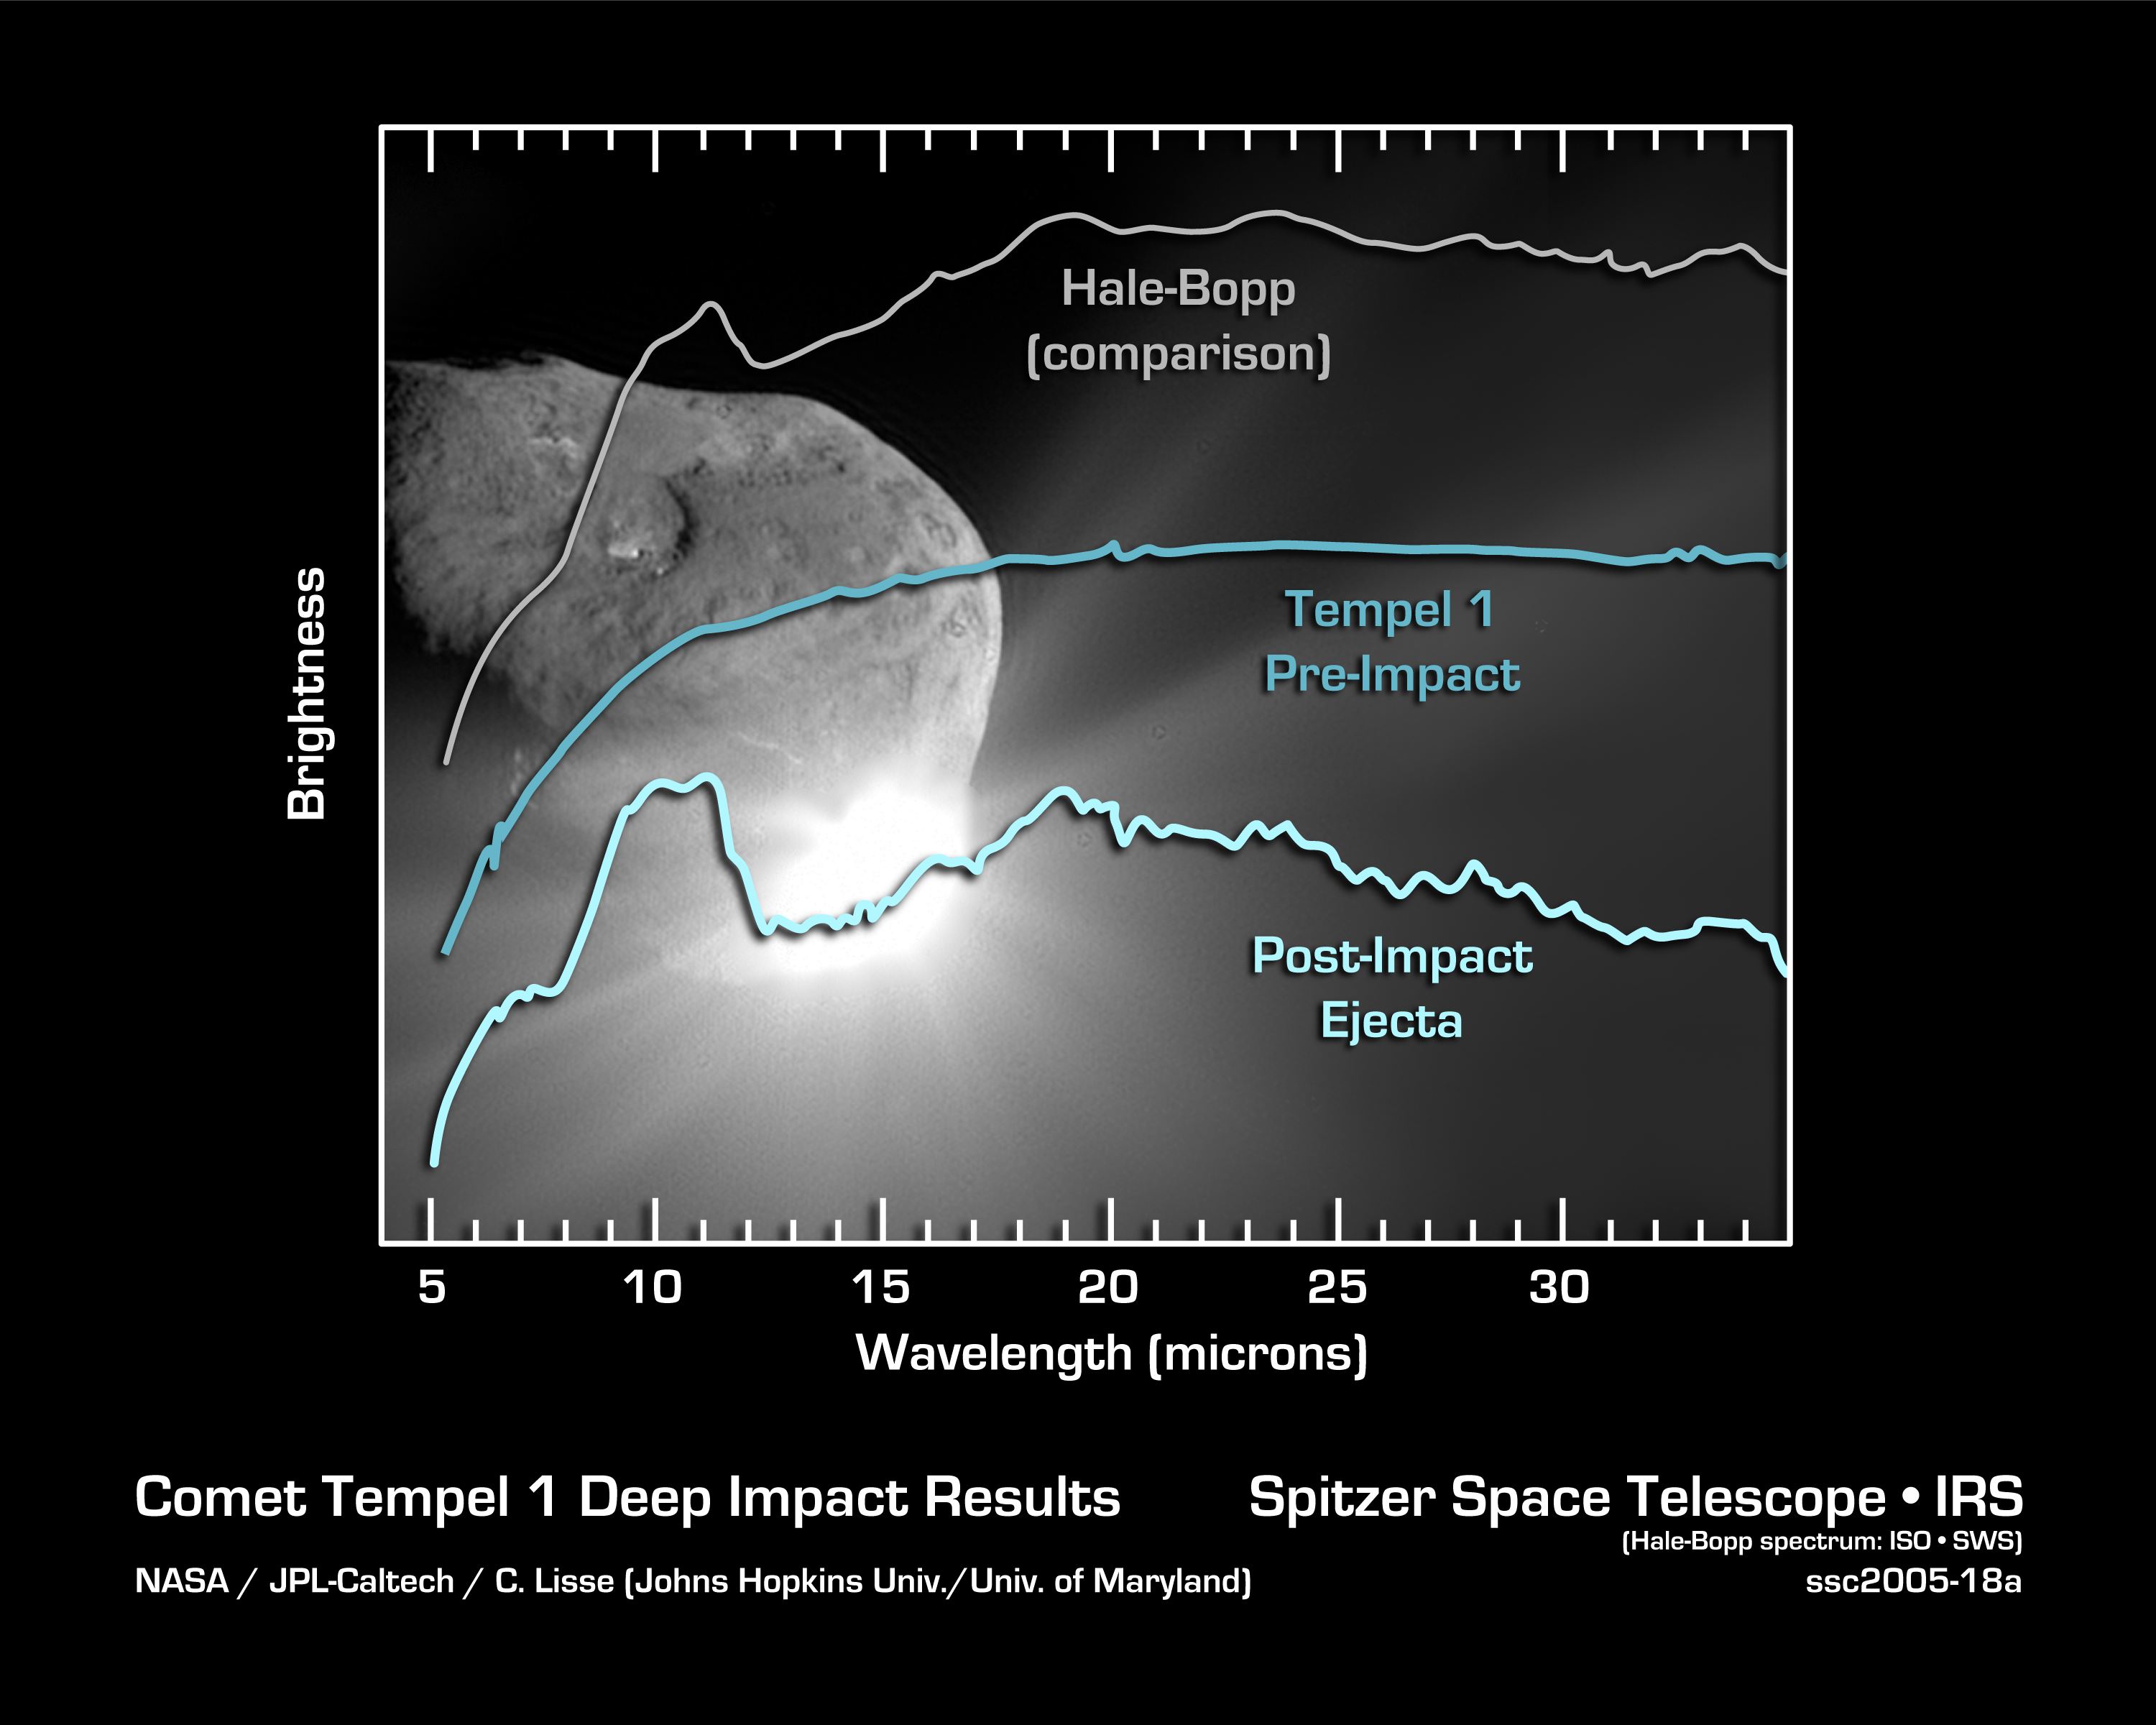

Tempel 1's Secret Ingredients Revealed

This graph shows the two spectra acquired by NASA's Spitzer Space Telescope before (middle) and after (bottom) it observed NASA's Deep Impact smash into comet Tempel 1. Above them is a past spectrum of comet Hale-Bopp, which illustrates the extra detail seen by Spitzer in Tempel 1.

Spectra are light from objects spread out into various wavelengths like a rainbow. Their bumps and dips, or features, help astronomers identify the components of faraway objects, like comets.

Spitzer's pre-impact spectrum reveals chemicals in comet Tempel 1's coma, or halo, of evaporating gas and trailing dust. The post-impact spectrum indicates the composition of the ejecta thrown out by Deep Impact's probe. The ejected material greatly outshines the faint coma.

Comparing the post-impact spectrum with that from Hale-Bopp demonstrates its richness and complexity. This complexity is a result of Deep Impact's excavation of Tempel 1's insides.

Though the post-impact spectrum is still being analyzed, it shows that Tempel 1's ejecta contain the following chemicals: smectite clay; iron-containing compounds; carbonates, the minerals in seashells; crystallized silicates, such as the green olivine minerals found on beaches and in the gemstone peridot; and polycyclic aromatic hydrocarbons, which are carbon-containing compounds found in car exhaust and on burnt toast.

Astronomers were most surprised to see clay, carbonates, and crystallized silicates because these chemicals are thought have formed in warm environments, possibly near the Sun, but away from the chilly outer neighborhood of comets. How did these compounds get inside comets? One possibility is that materials in our early solar system mixed together before being sorted out into individual bodies.

Credit: NASA/JPL-Caltech/C. Lisse (Johns Hopkins University/University of Maryland)